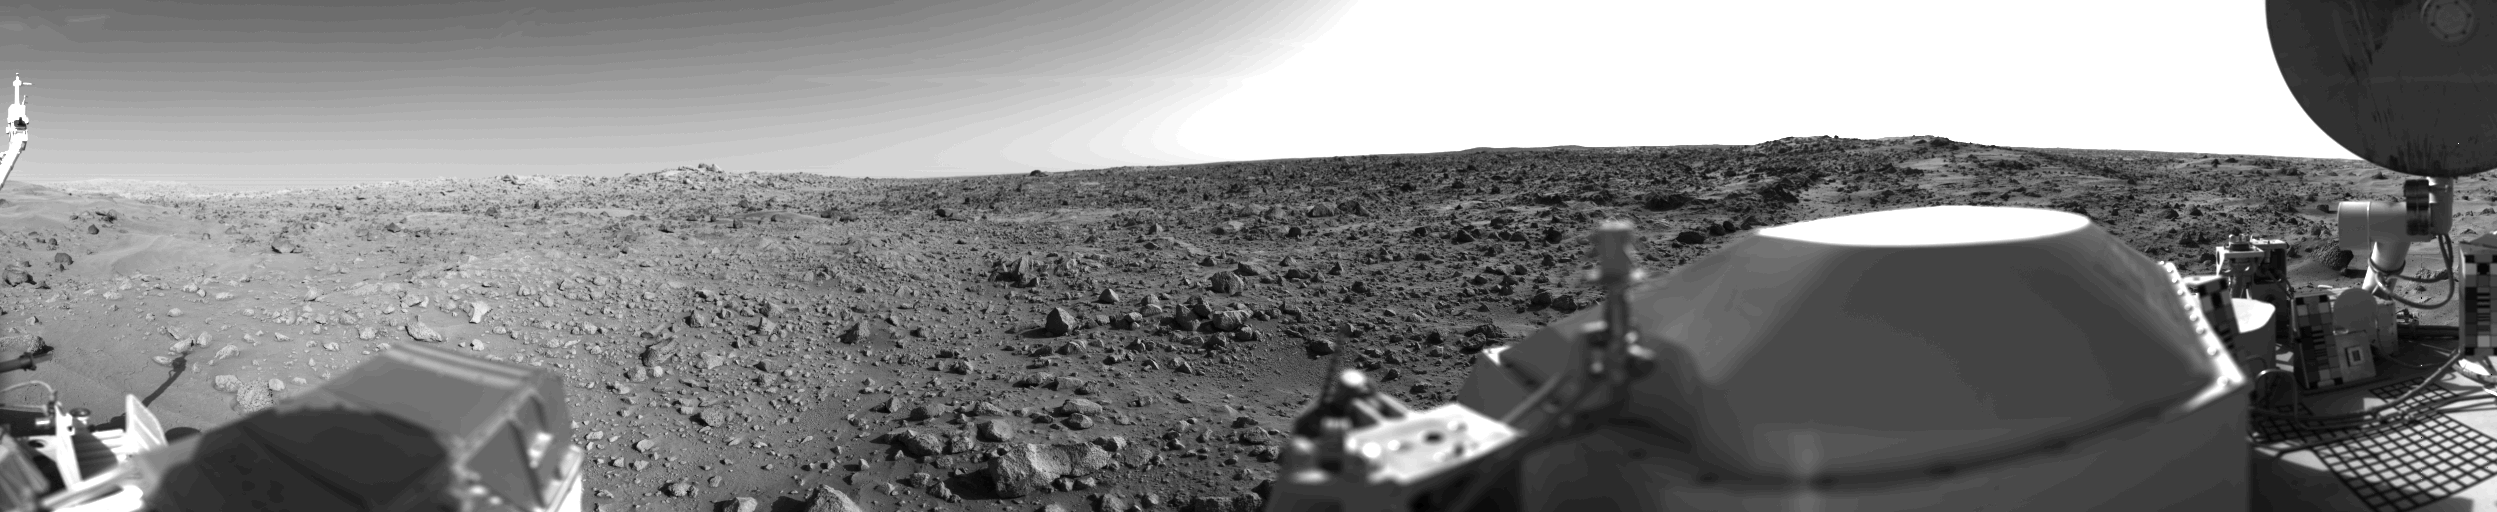

First Panoramic View From The Surface Of Mars

First panoramic view by Viking 1 from the surface of Mars. The out of focus spacecraft component toward left center is the housing for the Viking sample arm, which is not yet deployed. Parallel lines in the sky are an artifact and are not real features. However, the change of brightness from horizon towards zenith and towards the right (west) is accurately reflected in this picture, taken in late Martian afternoon. At the horizon to the left is a plateau-like prominence much brighter than the foreground material between the rocks. The horizon features are approximately three kilometers (1.8 miles) away. At left is a collection of fine-grained material reminiscent of sand dunes. The dark sinuous markings in left foreground are of unknown origin. Some unidentified shapes can be perceived on the hilly eminence at the horizon towards the right. A horizontal cloud stratum can be made out halfway from the horizon to the top of the picture. At left is seen the low gain antenna for receipt of commands from the Earth. The projections on or near the horizon may represent the rims distant impact craters. In right foreground are color charts for Lander camera calibration, a mirror for the Viking magnetic properties experiment and part of a grid on the top of the Lander body. At upper right is the high gain dish antenna for direct communication between landed spacecraft and Earth. Toward the right edge is an array of smooth fine-grained material which shows some hint of ripple structure and may be the beginning of a large dune field off to the right of the picture, which joins with dunes seen at the top left in this 300ø panoramic view. Some of the rocks appear to be undercut on one side and partially buried by drifting sand on the other.

Credit: NASA/JPL